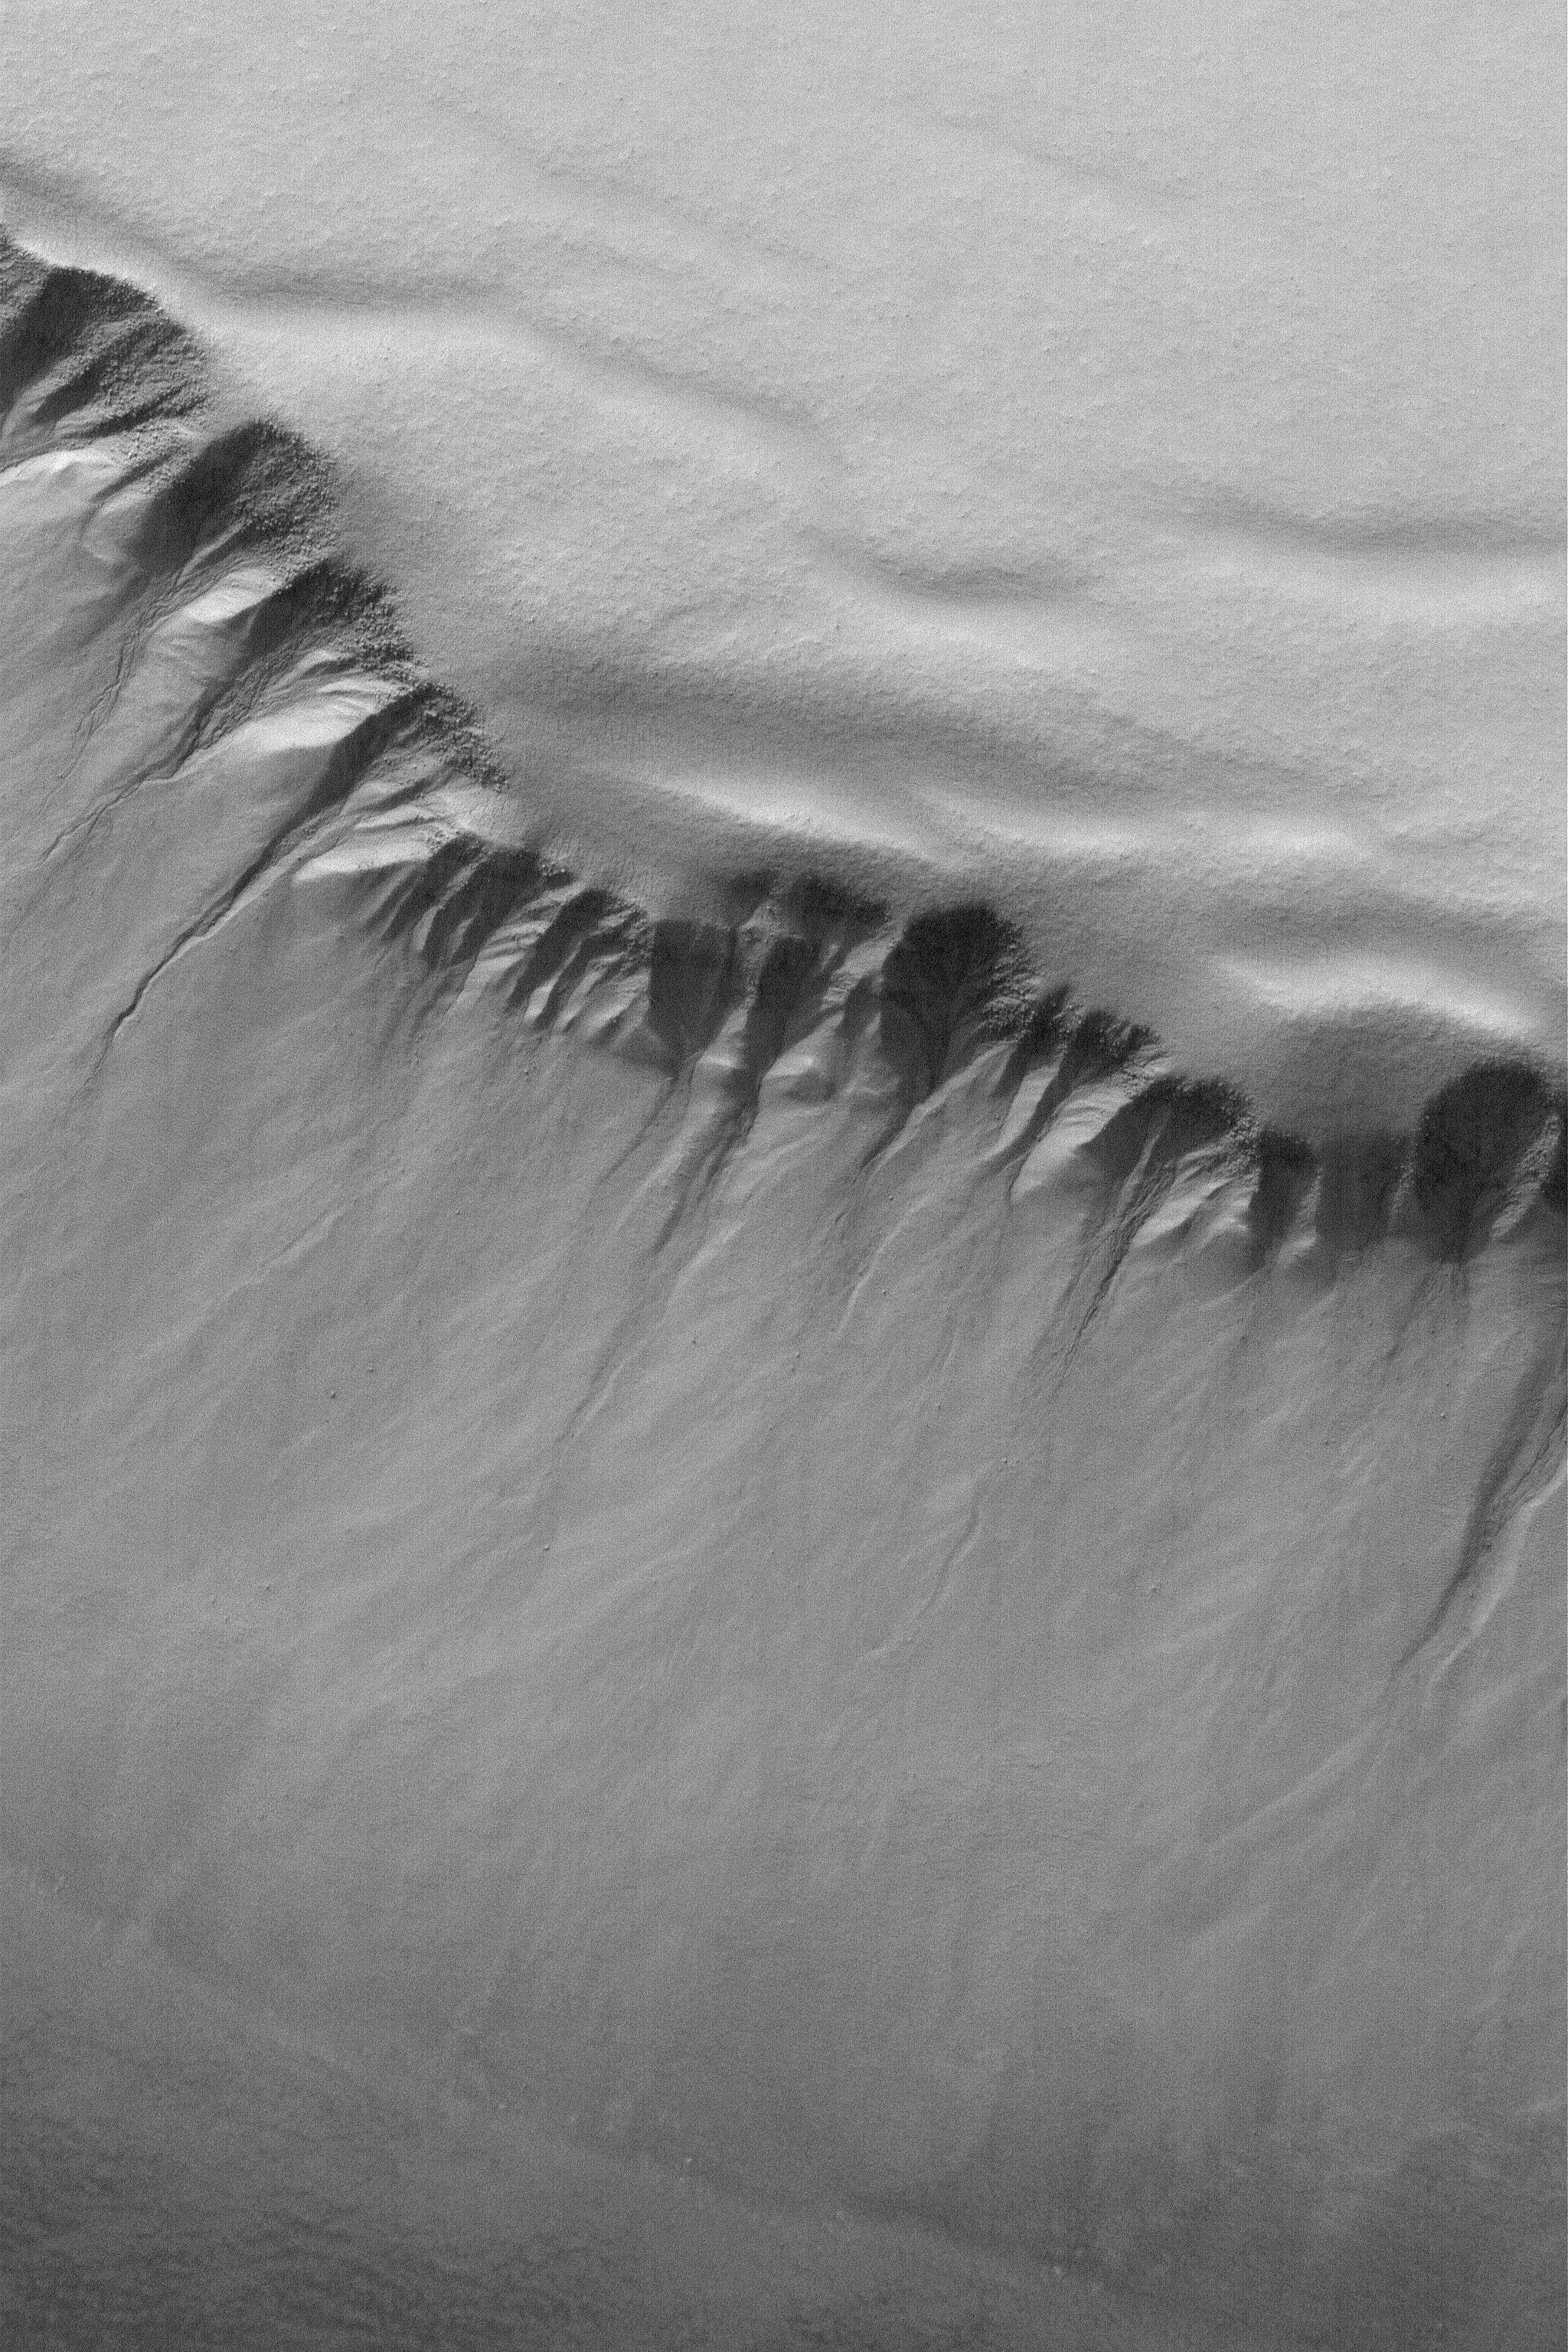

South Polar Pit Gullies

22 March 2004
This Mars Global Surveyor (MGS) Mars Orbiter Camera (MOC) image shows gullies and slopes in the walls of a deep pit in the south polar region. The full-resolution (1.5 m/pixel; 5 ft./pixel) image is located near 71.1°S, 358.8°W, and covers an area about 3 km (1.9 mi) across. Sunlight illuminates the scene from the lower left.

Credit: NASA/JPL/Malin Space Science Systems